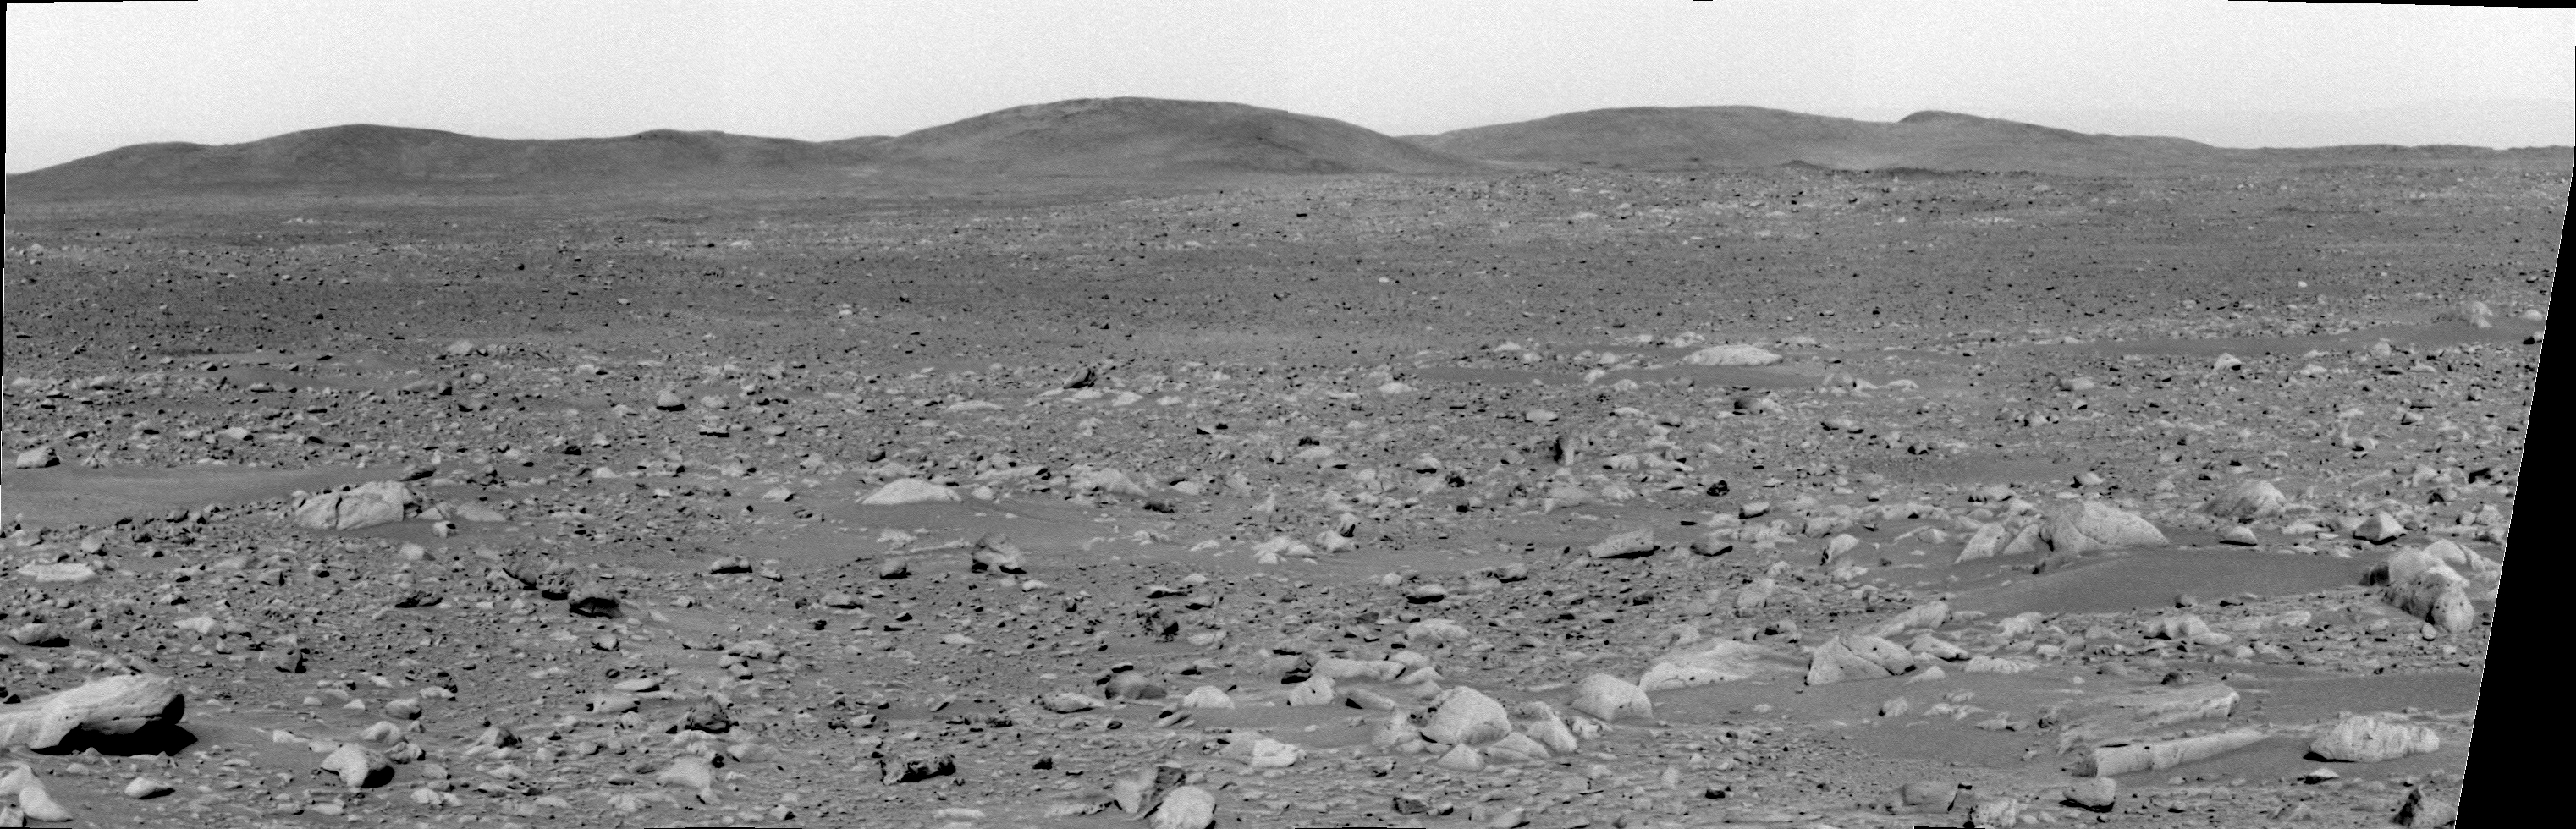

Hills on the Horizon

This image taken by the panoramic camera on the Mars Exploration Rover Spirit shows the rover’s ultimate destination — the “Columbia Hills.” It was acquired on sol 89 with the camera’s green filter.

Credit: NASA/JPL/Cornell